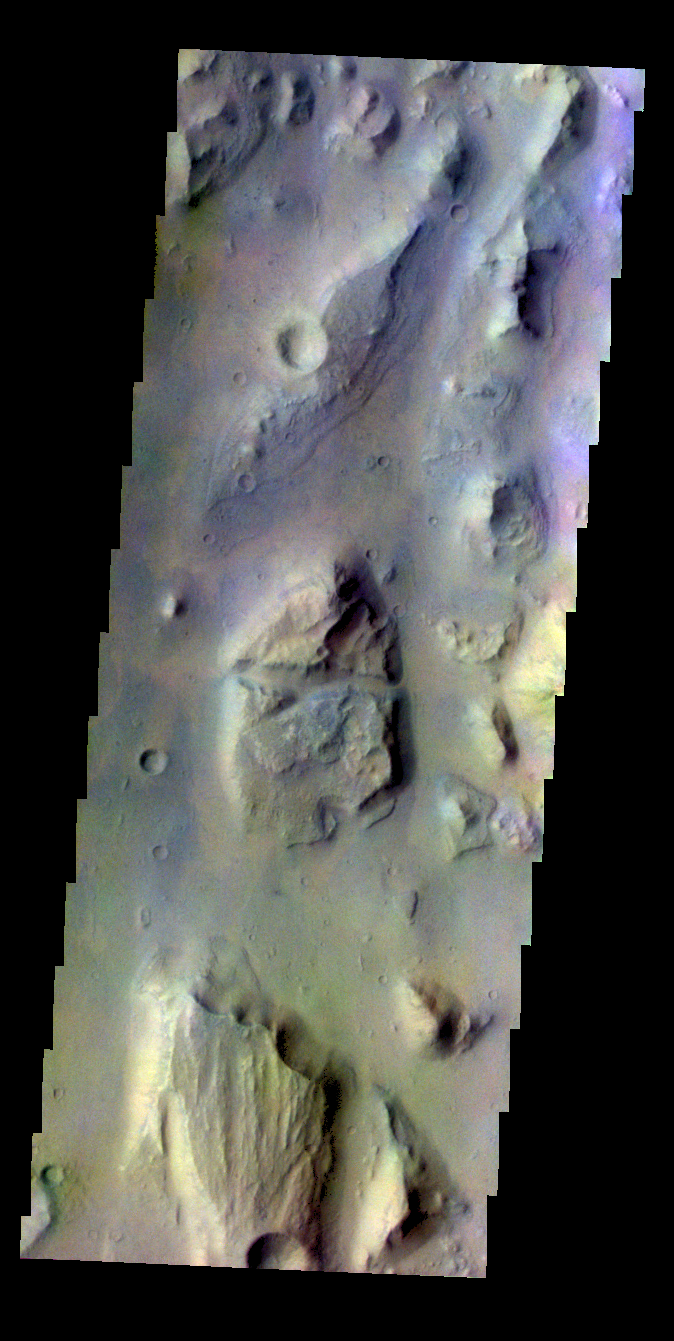

Eos Chasma – False Color

The THEMIS VIS camera contains 5 filters. The data from different filters can be combined in multiple ways to create a false color image. These false color images may reveal subtle variations of the surface not easily identified in a single band image. Today’s false color image shows part of Eos Chasma.

Credit: NASA/JPL-Caltech/ASU